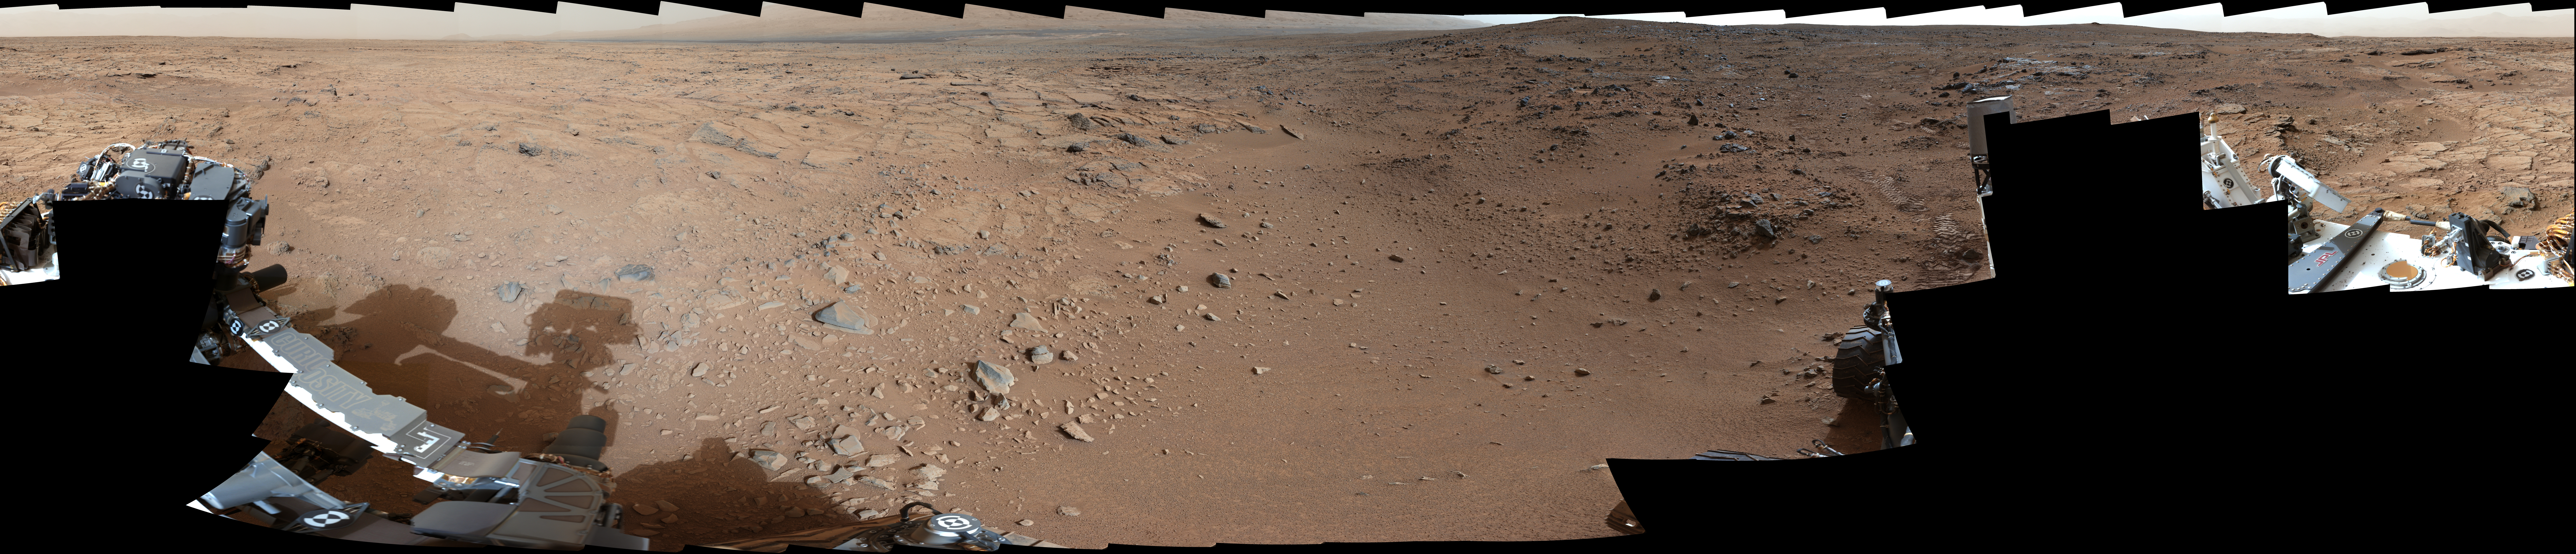

Panoramic View From Near “Point Lake” in Gale Crater, Sol 106

This panorama is a mosaic of images taken by the Mast Camera (Mastcam) on the NASA Mars rover Curiosity during the 106th Martian day, or sol, of the mission (Nov. 22, 2012). The rover was near a location called “Point Lake” for an overlook of a shallow depression called “Yellowknife Bay” which is in the left third of this scene, in the middle distance.

The image spans 360 degrees, with south at the center. It has been white-balanced to show what the rocks and soils in it would look like if they were on Earth.

Malin Space Science Systems, San Diego, developed, built and operates Mastcam. JPL, a division of the California Institute of Technology, Pasadena, manages the Mars Science Laboratory Project for NASA’s Science Mission Directorate, Washington. JPL designed and built the project’s Curiosity rover.

For more about NASA’s Curiosity mission, visit: http://www.jpl.nasa.gov/msl, http://www.nasa.gov/mars, and http://mars.jpl.nasa.gov/msl.

Photojournal Note: Also available is the full resolution TIFF file PIA16563_full.tif. This file may be too large to view from a browser; it can be downloaded onto your desktop by right-clicking on the previous links and viewed with image viewing software.

Credit: NASA/JPL-Caltech/Malin Space Science Systems